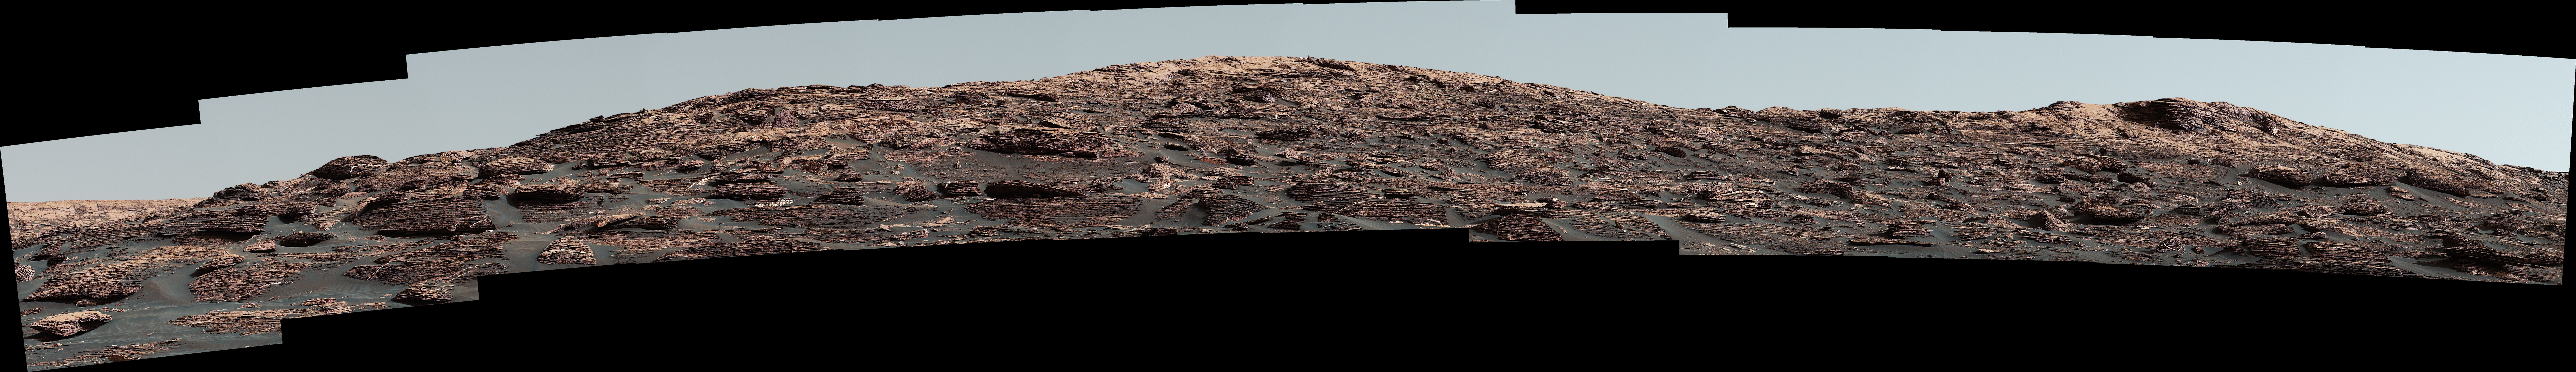

Looking Up at Layers of ‘Vera Rubin Ridge’ on Sol 1790

Figure 1

The Mast Camera (Mastcam) on NASA’s Curiosity Mars rover captured this view of “Vera Rubin Ridge” about two weeks before the rover started ascending this steep ridge on lower Mount Sharp.

The view combines 13 images taken with the Mastcam’s right-eye, telephoto-lens camera, on Aug. 19, 2017, during the 1,790th Martian day, or sol, of Curiosity’s work on Mars.

This and other Mastcam panoramas show details of the sedimentary rocks that make up the “Vera Rubin Ridge.” This distinct topographic feature located on the lower slopes of Mount Sharp (Aeolis Mons) is characterized by the presence of hematite, an iron-oxide mineral, which has been detected from orbit. The Mastcam images show that the rocks making up the lower part of the ridge are characterized by distinct horizontal stratification with individual rock layers of the order of several inches (tens of centimeters) thick. Scientists on the mission are using such images to determine the ancient environment these rocks were deposited in. The repeated beds indicate progressive accumulation of sediments that now make up the lower part of Mount Sharp, although from this distance it is not possible to know if they were formed by aqueous or wind-blown processes. Close-up images collected as the rover climbs the ridge will help answer this question. The stratified rocks are cross cut by veins filled with a white mineral, likely calcium sulfate, that provide evidence of later episodes of fluid flow through the rocks.

The panorama has been white-balanced so that the colors of the rock materials resemble how they would appear under daytime lighting conditions on Earth. It spans about 55 compass degrees centered to the south-southeast. The Sol 1790 location just north of the ridge is shown in a Sol 1789 traverse map.

The ridge was informally named in early 2017 in memory of Vera Cooper Rubin (1928-2016), whose astronomical observations provided evidence for the existence of the universe’s dark matter.

Figure 1 is an annotated version of the scene. On it, two scale bars of 2 meters (6.6 feet) provide size information for features near the bottom of the ridge and at the highest point visible.

Malin Space Science Systems, San Diego, built and operates the Mastcam. NASA’s Jet Propulsion Laboratory, a division of the Caltech in Pasadena, California, manages the Mars Science Laboratory Project for NASA’s Science Mission Directorate, Washington. JPL designed and built the project’s Curiosity rover.

Credit: NASA/JPL-Caltech/MSSS